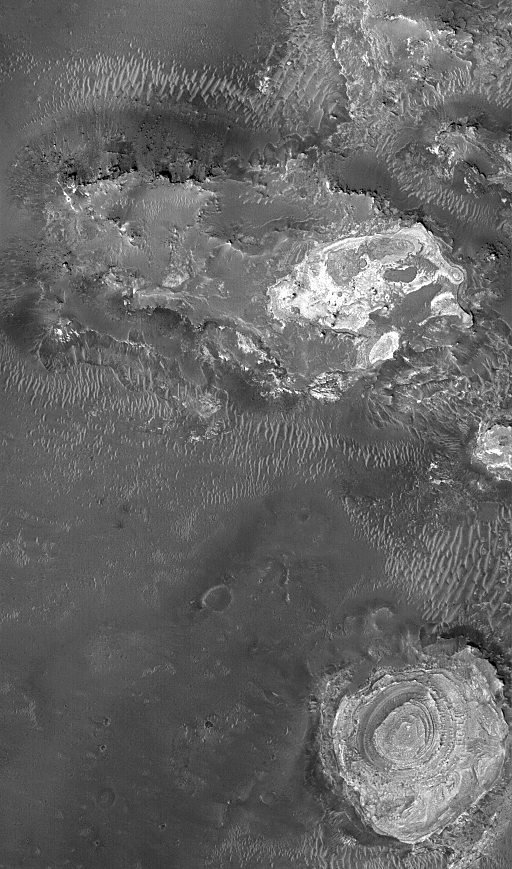

Meridiani Scene

18 December 2005
This Mars Global Surveyor (MGS) Mars Orbiter Camera (MOC) image shows exposures of light-toned, layered, sedimentary rock among dark-surfaced plains in northern Sinus Meridiani. The circular feature in the southeast (lower right) corner of the image is a wedding-cake-like tower of sedimentary rocks.

Location near: 2.9°N, 359.9°W
Image width: width: ~3 km (~1.9 mi)
Illumination from: lower left
Season: Northern Winter

Credit: NASA/JPL/Malin Space Science Systems